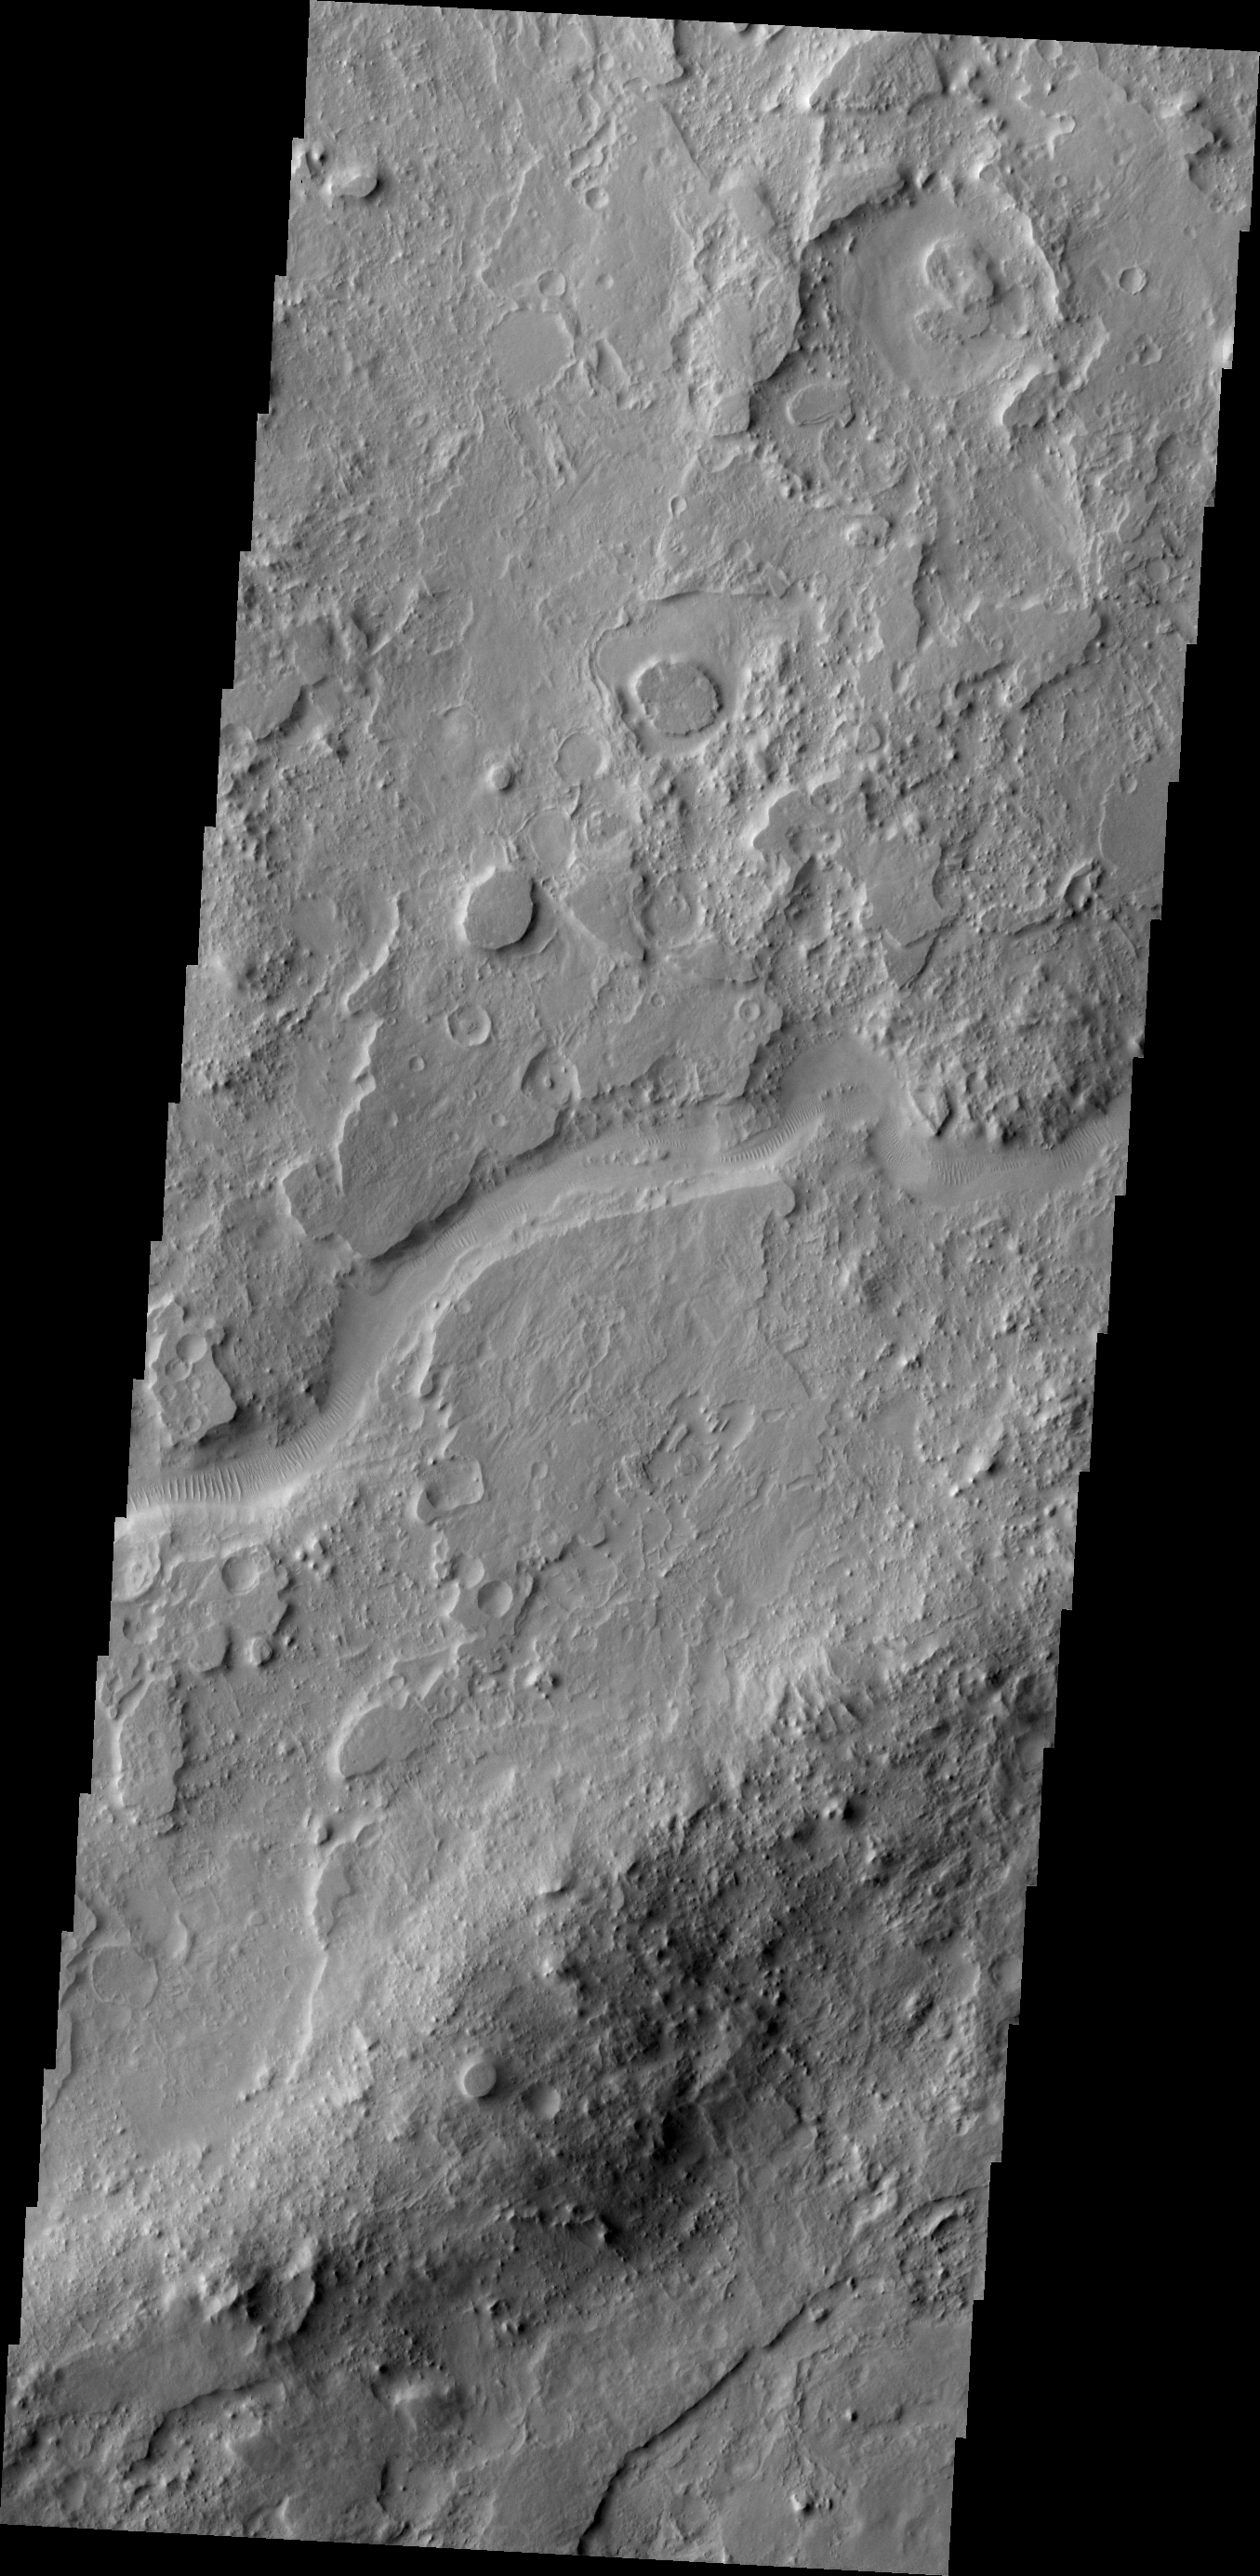

Auqakuh Vallis

The channel in today’s VIS image is part of Auqakuh Vallis, which is located in northern Terra Sabaea.

Credit: NASA/JPL-Caltech/ASU